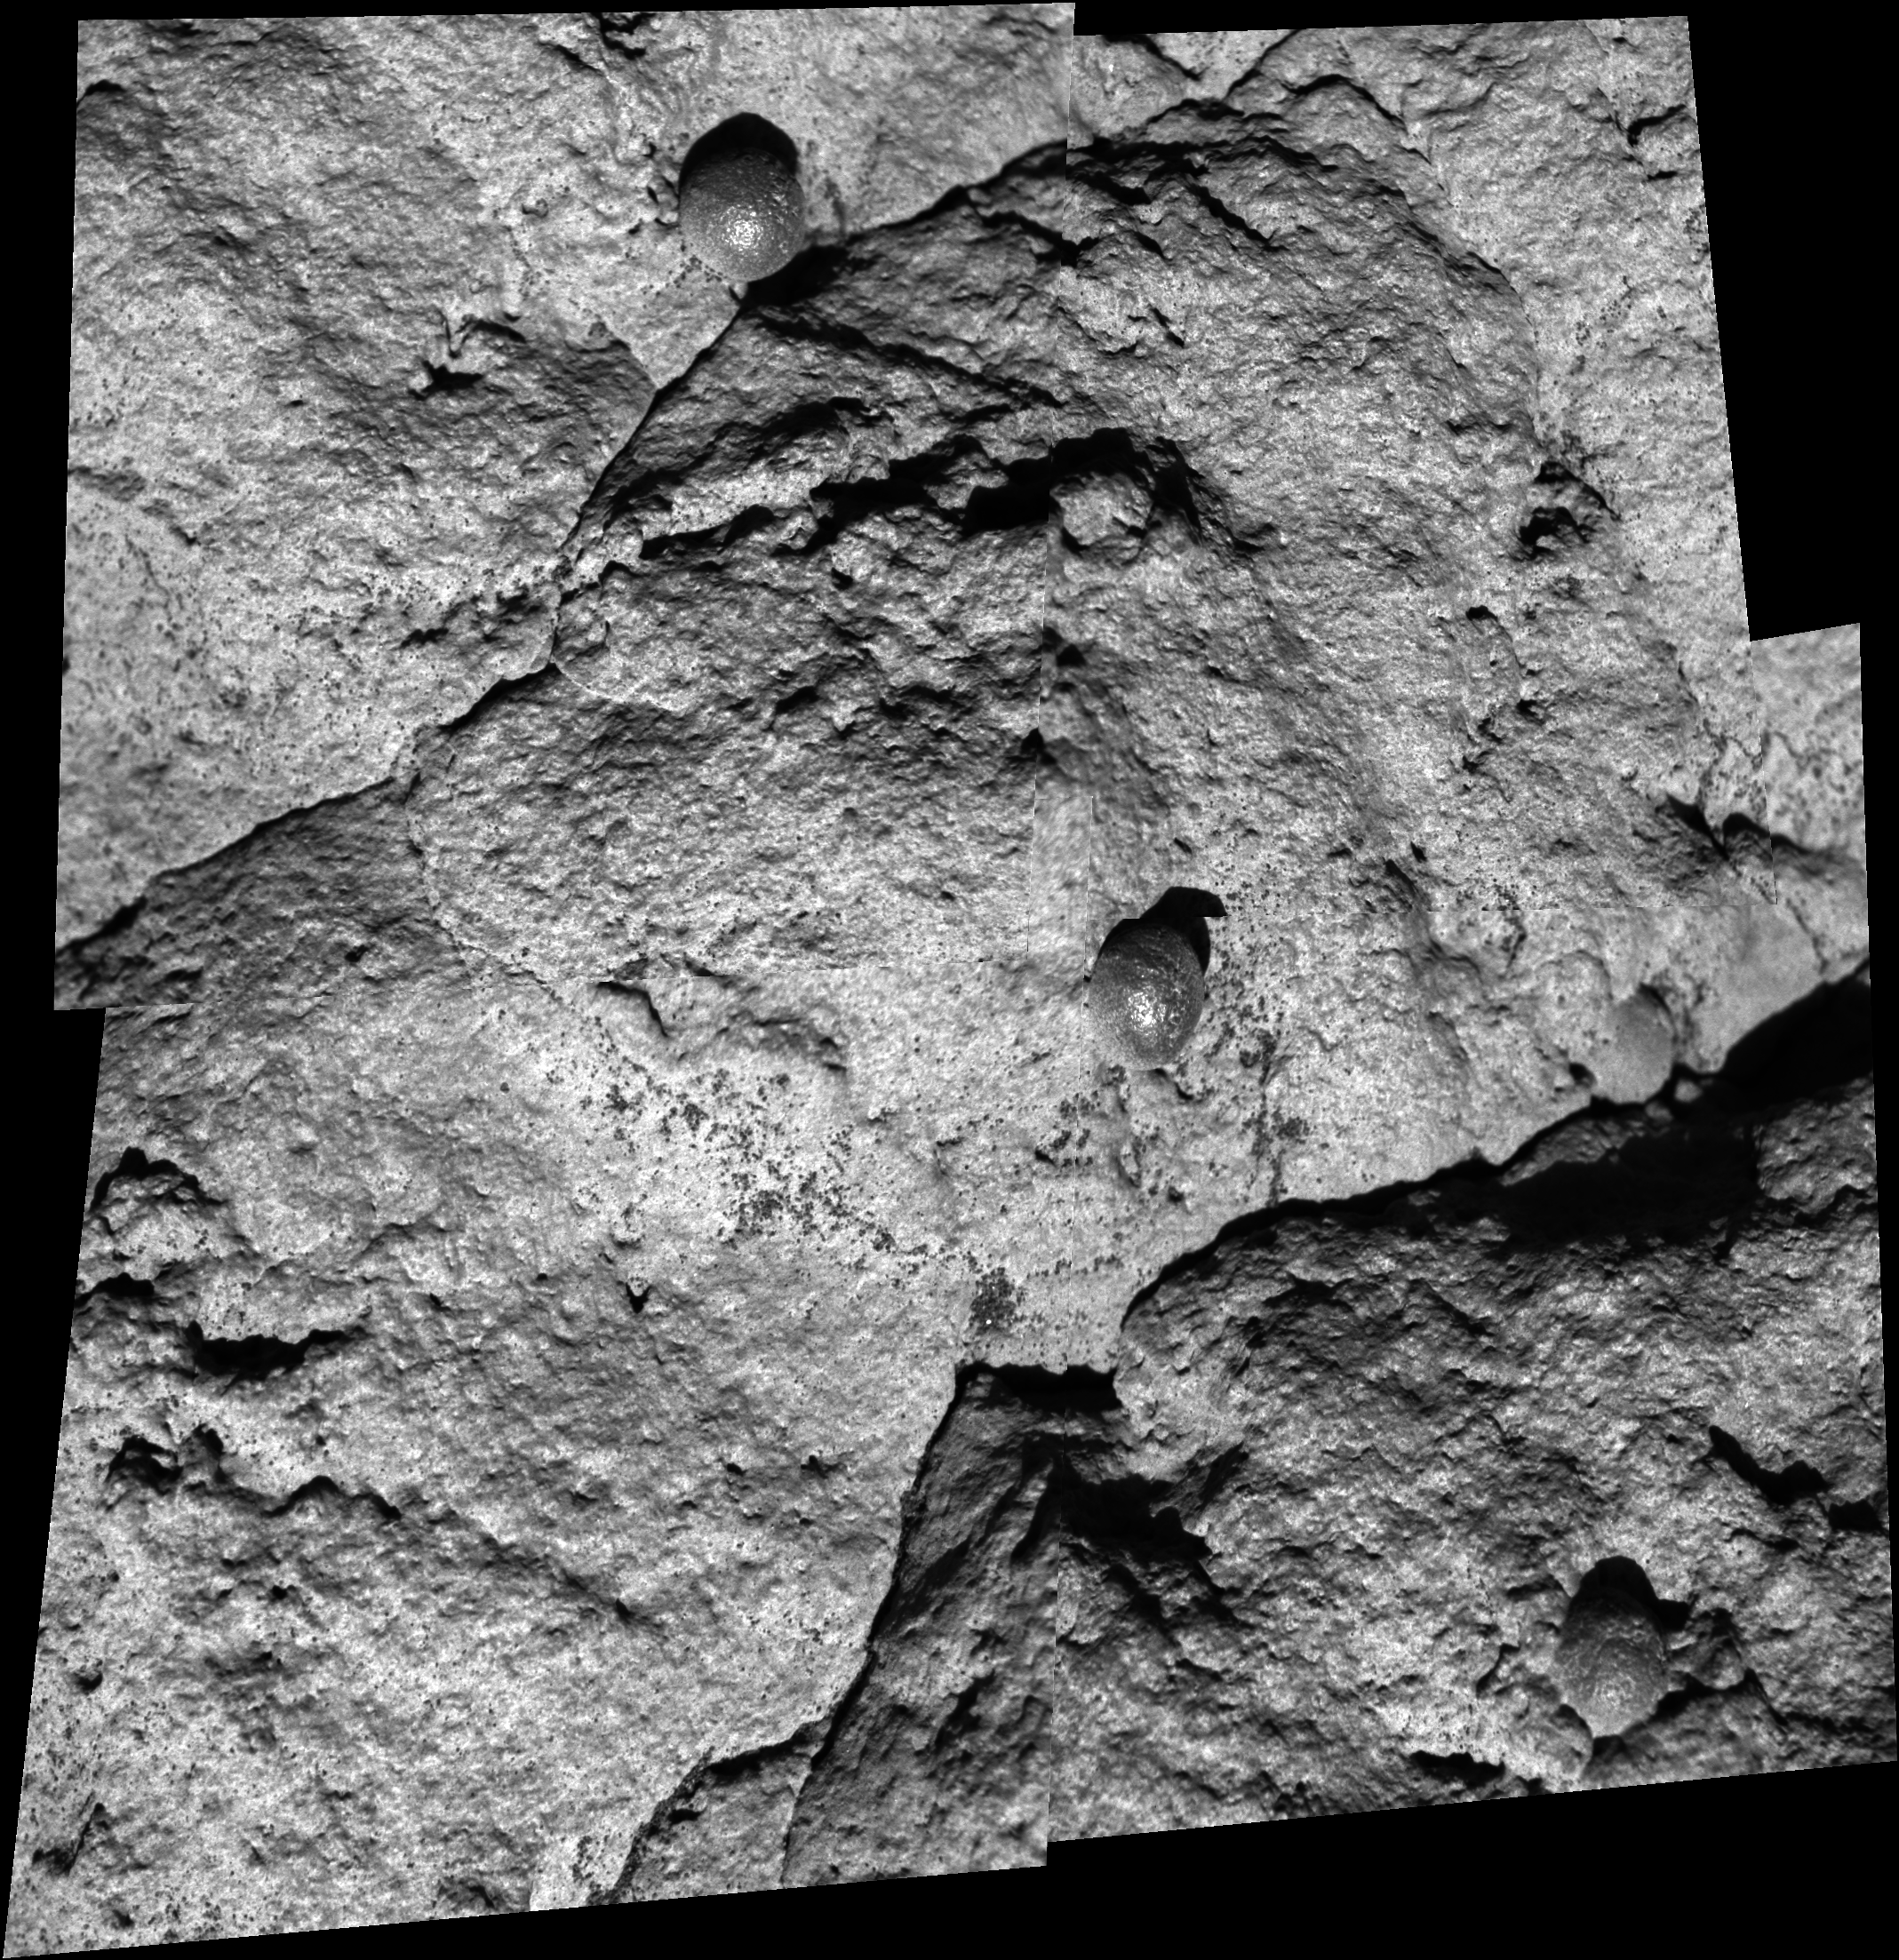

Close-up of ‘Wopmay’

A close-up look at the surface of a rock called “Wopmay,” inside “Endurance Crater,” shows crevices and spherical concretions. The view combines four frames taken by the microscopic imager on NASA’s Mars Exploration Rover Opportunity during the rover’s 259th martian day (Oct. 15, 2004). The area shown is about 6 centimeters (2.4 inches) across. This location on Wopmay was given the informal target name “Twin Otter.”

Credit: NASA/JPL/Cornell/USGS